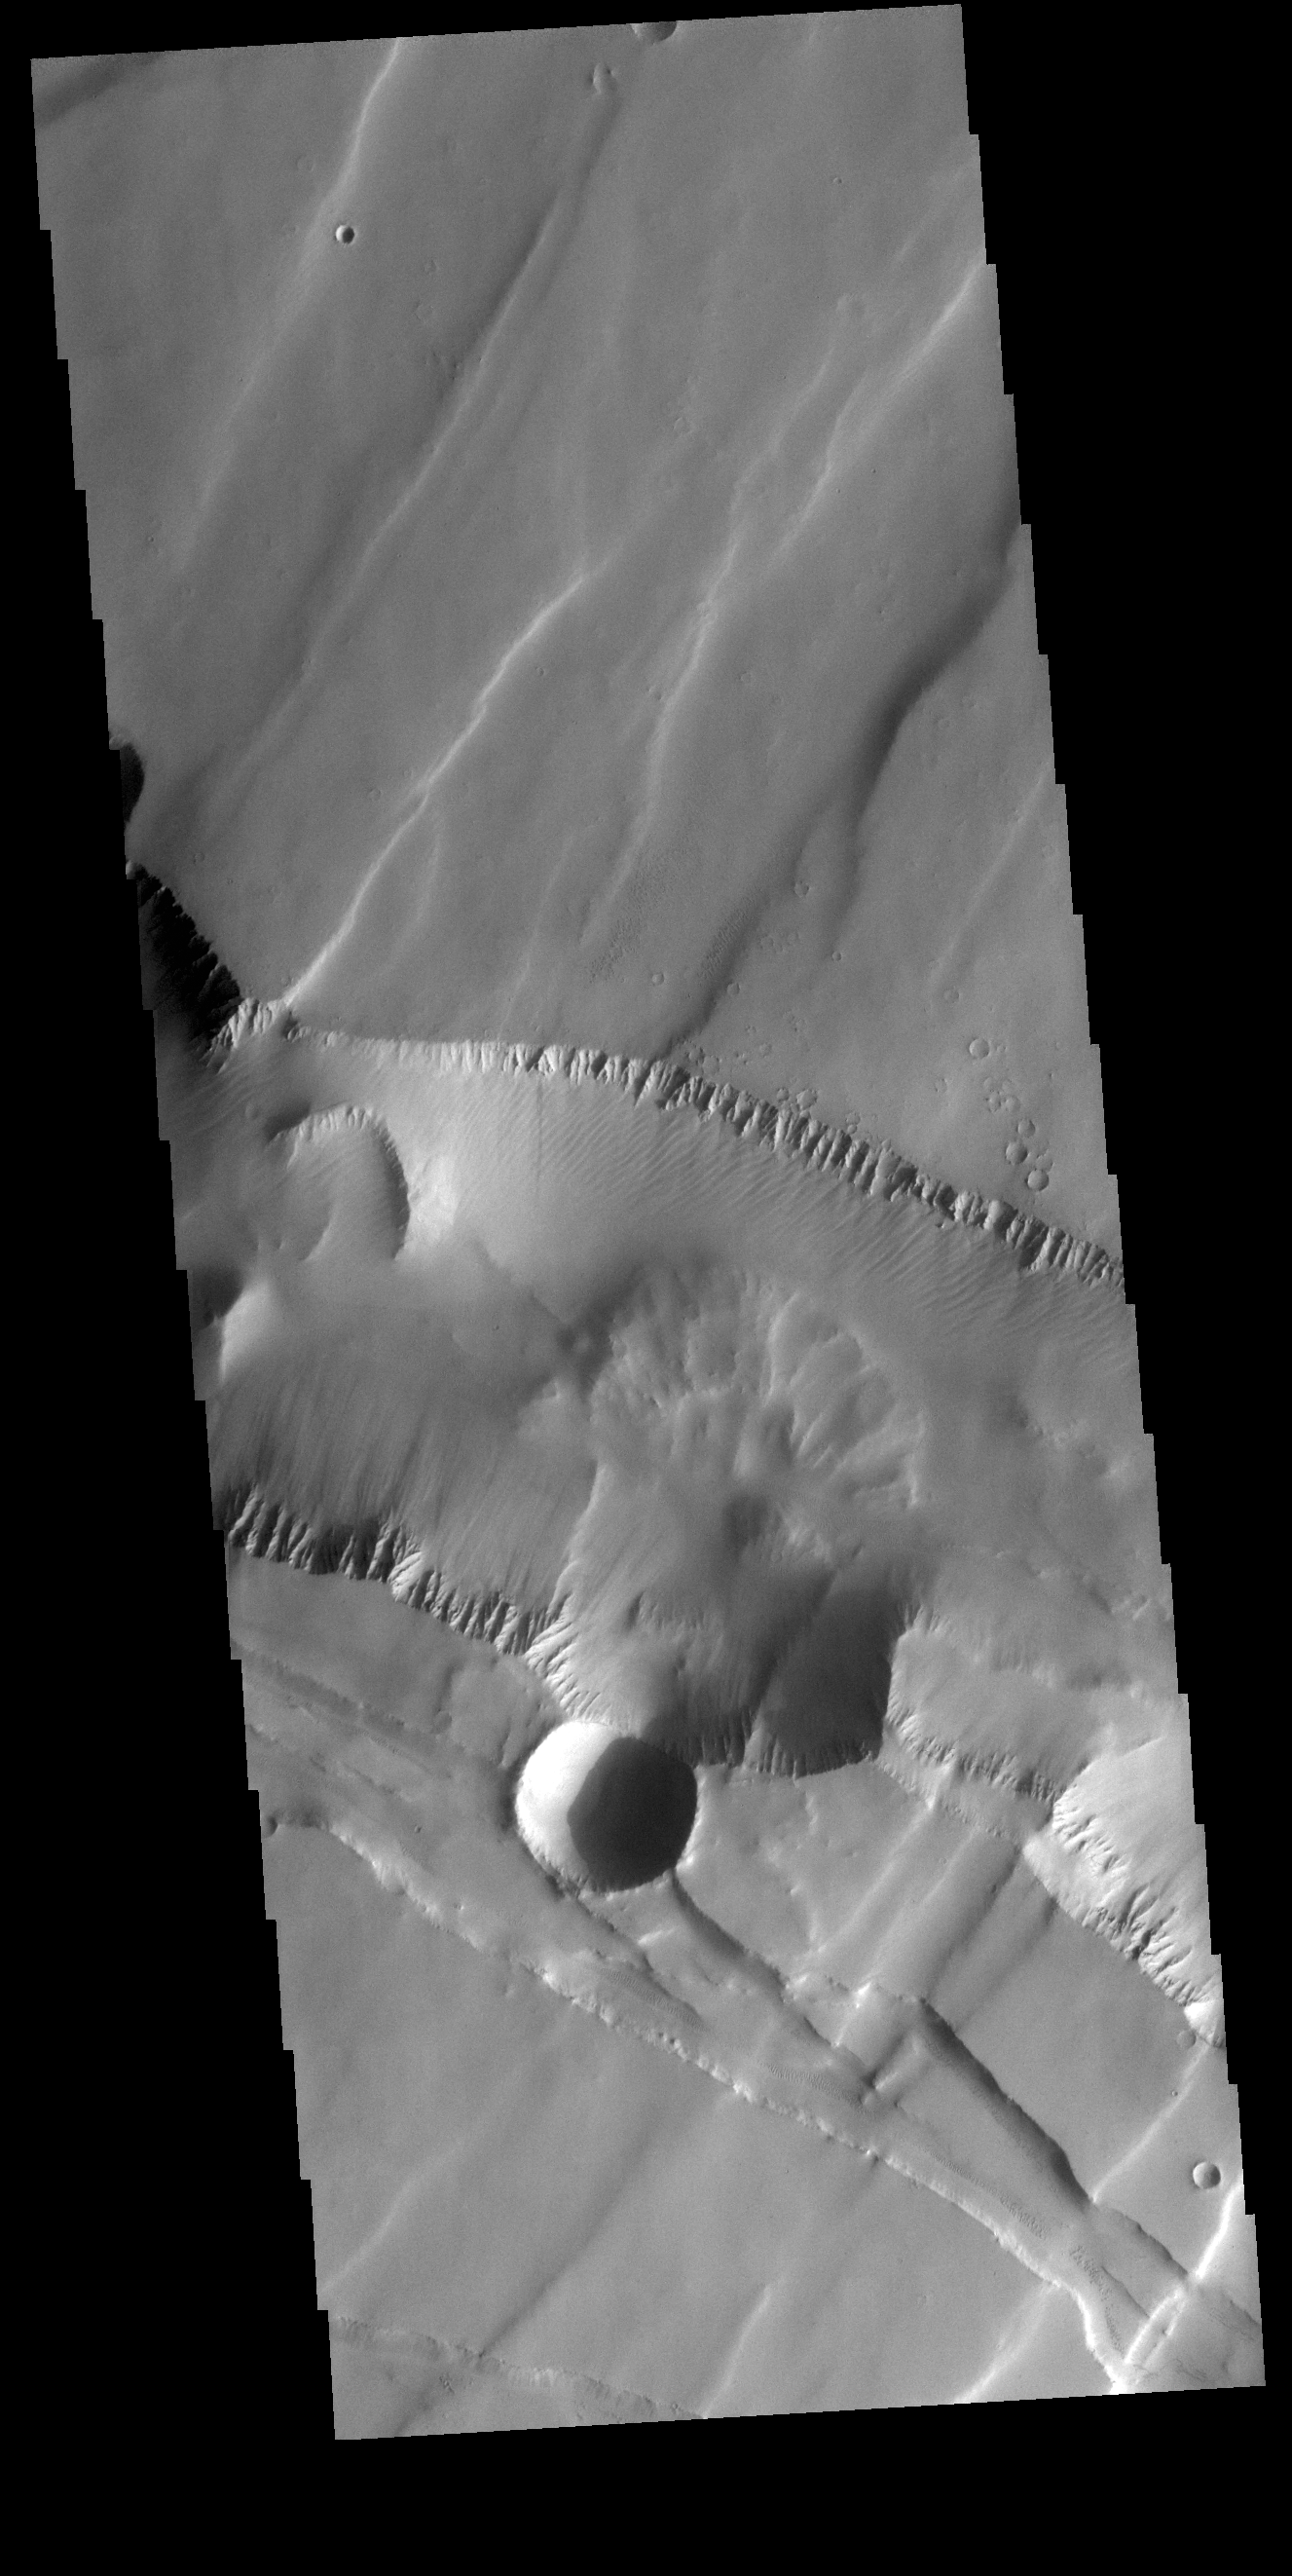

Noctis Labyrinthus

This VIS image is located in Noctis Labyrinthus. There are two directions of faults visible, which intersect at an approximately 90 degree angle. The faults running from bottom right to upper left are the younger set. The change in direction indicates a change in the tectonic stresses in the region.

Credit: NASA/JPL-Caltech/ASU